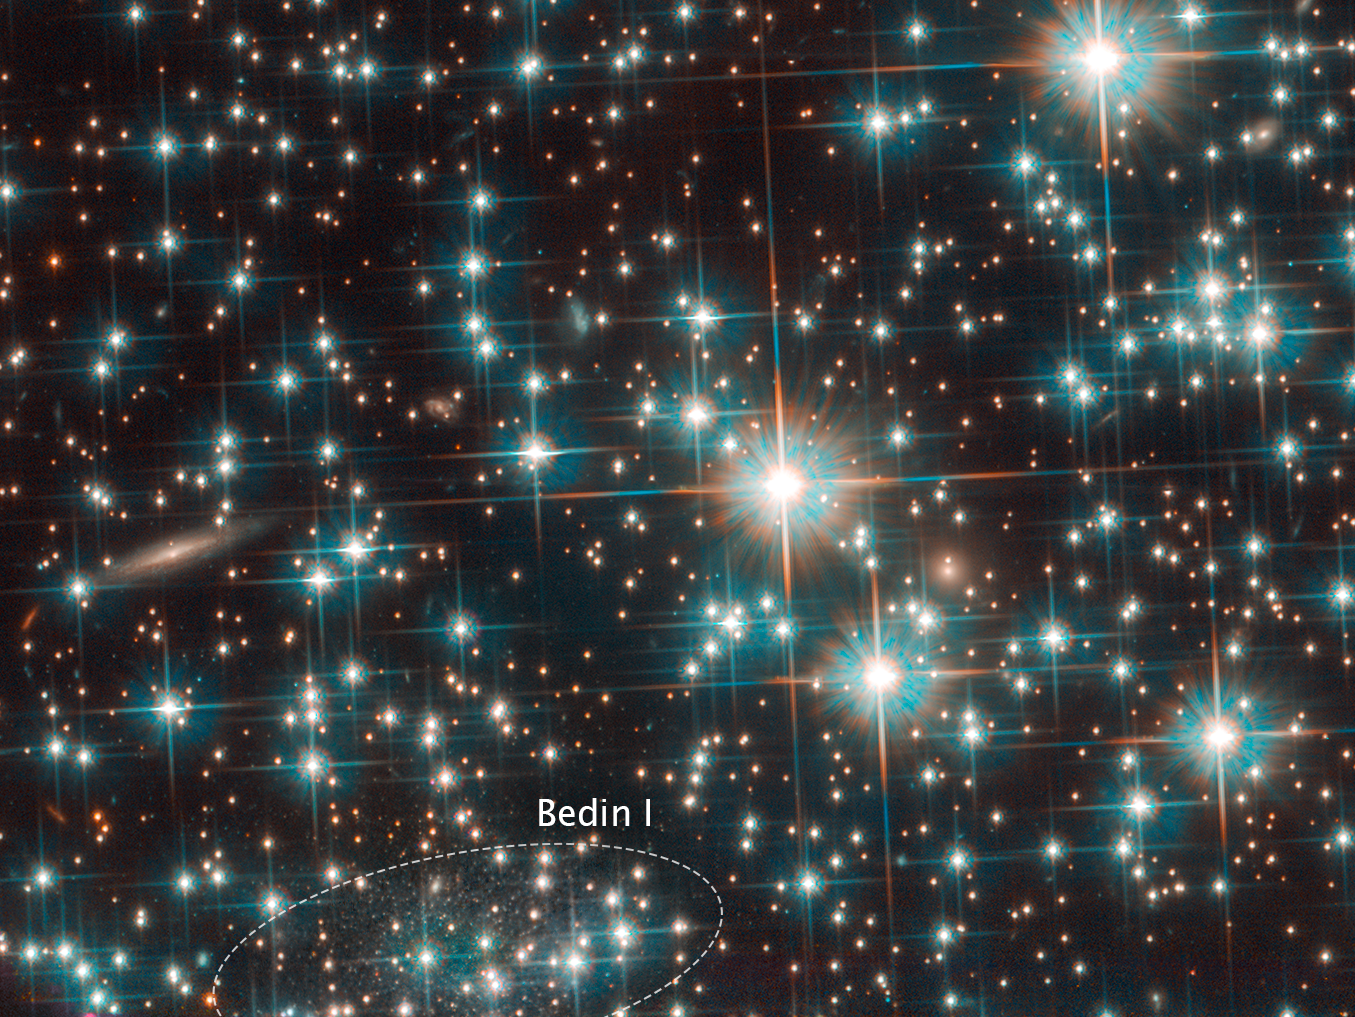

Bedin 1 in NGC 6752

DWARF GALAXY SPOTTED BEHIND GLOBULAR STAR CLUSTER

This is a Hubble Space Telescope image of a concentration of stars within the globular cluster NGC 6752. Hidden among the stars is an image of a background galaxy that is much farther away. The diminutive galaxy, named by its discoverers as Bedin 1, measures only around 3,000 light-years at its greatest extent — a fraction of the size of the Milky Way. Not only is it tiny, but it is also incredibly faint. These properties led astronomers to classify it as a dwarf spheroidal galaxy that is as old as the universe.

Credit: NASA, ESA, and L. Bedin (Astronomical Observatory of Padua, Italy)